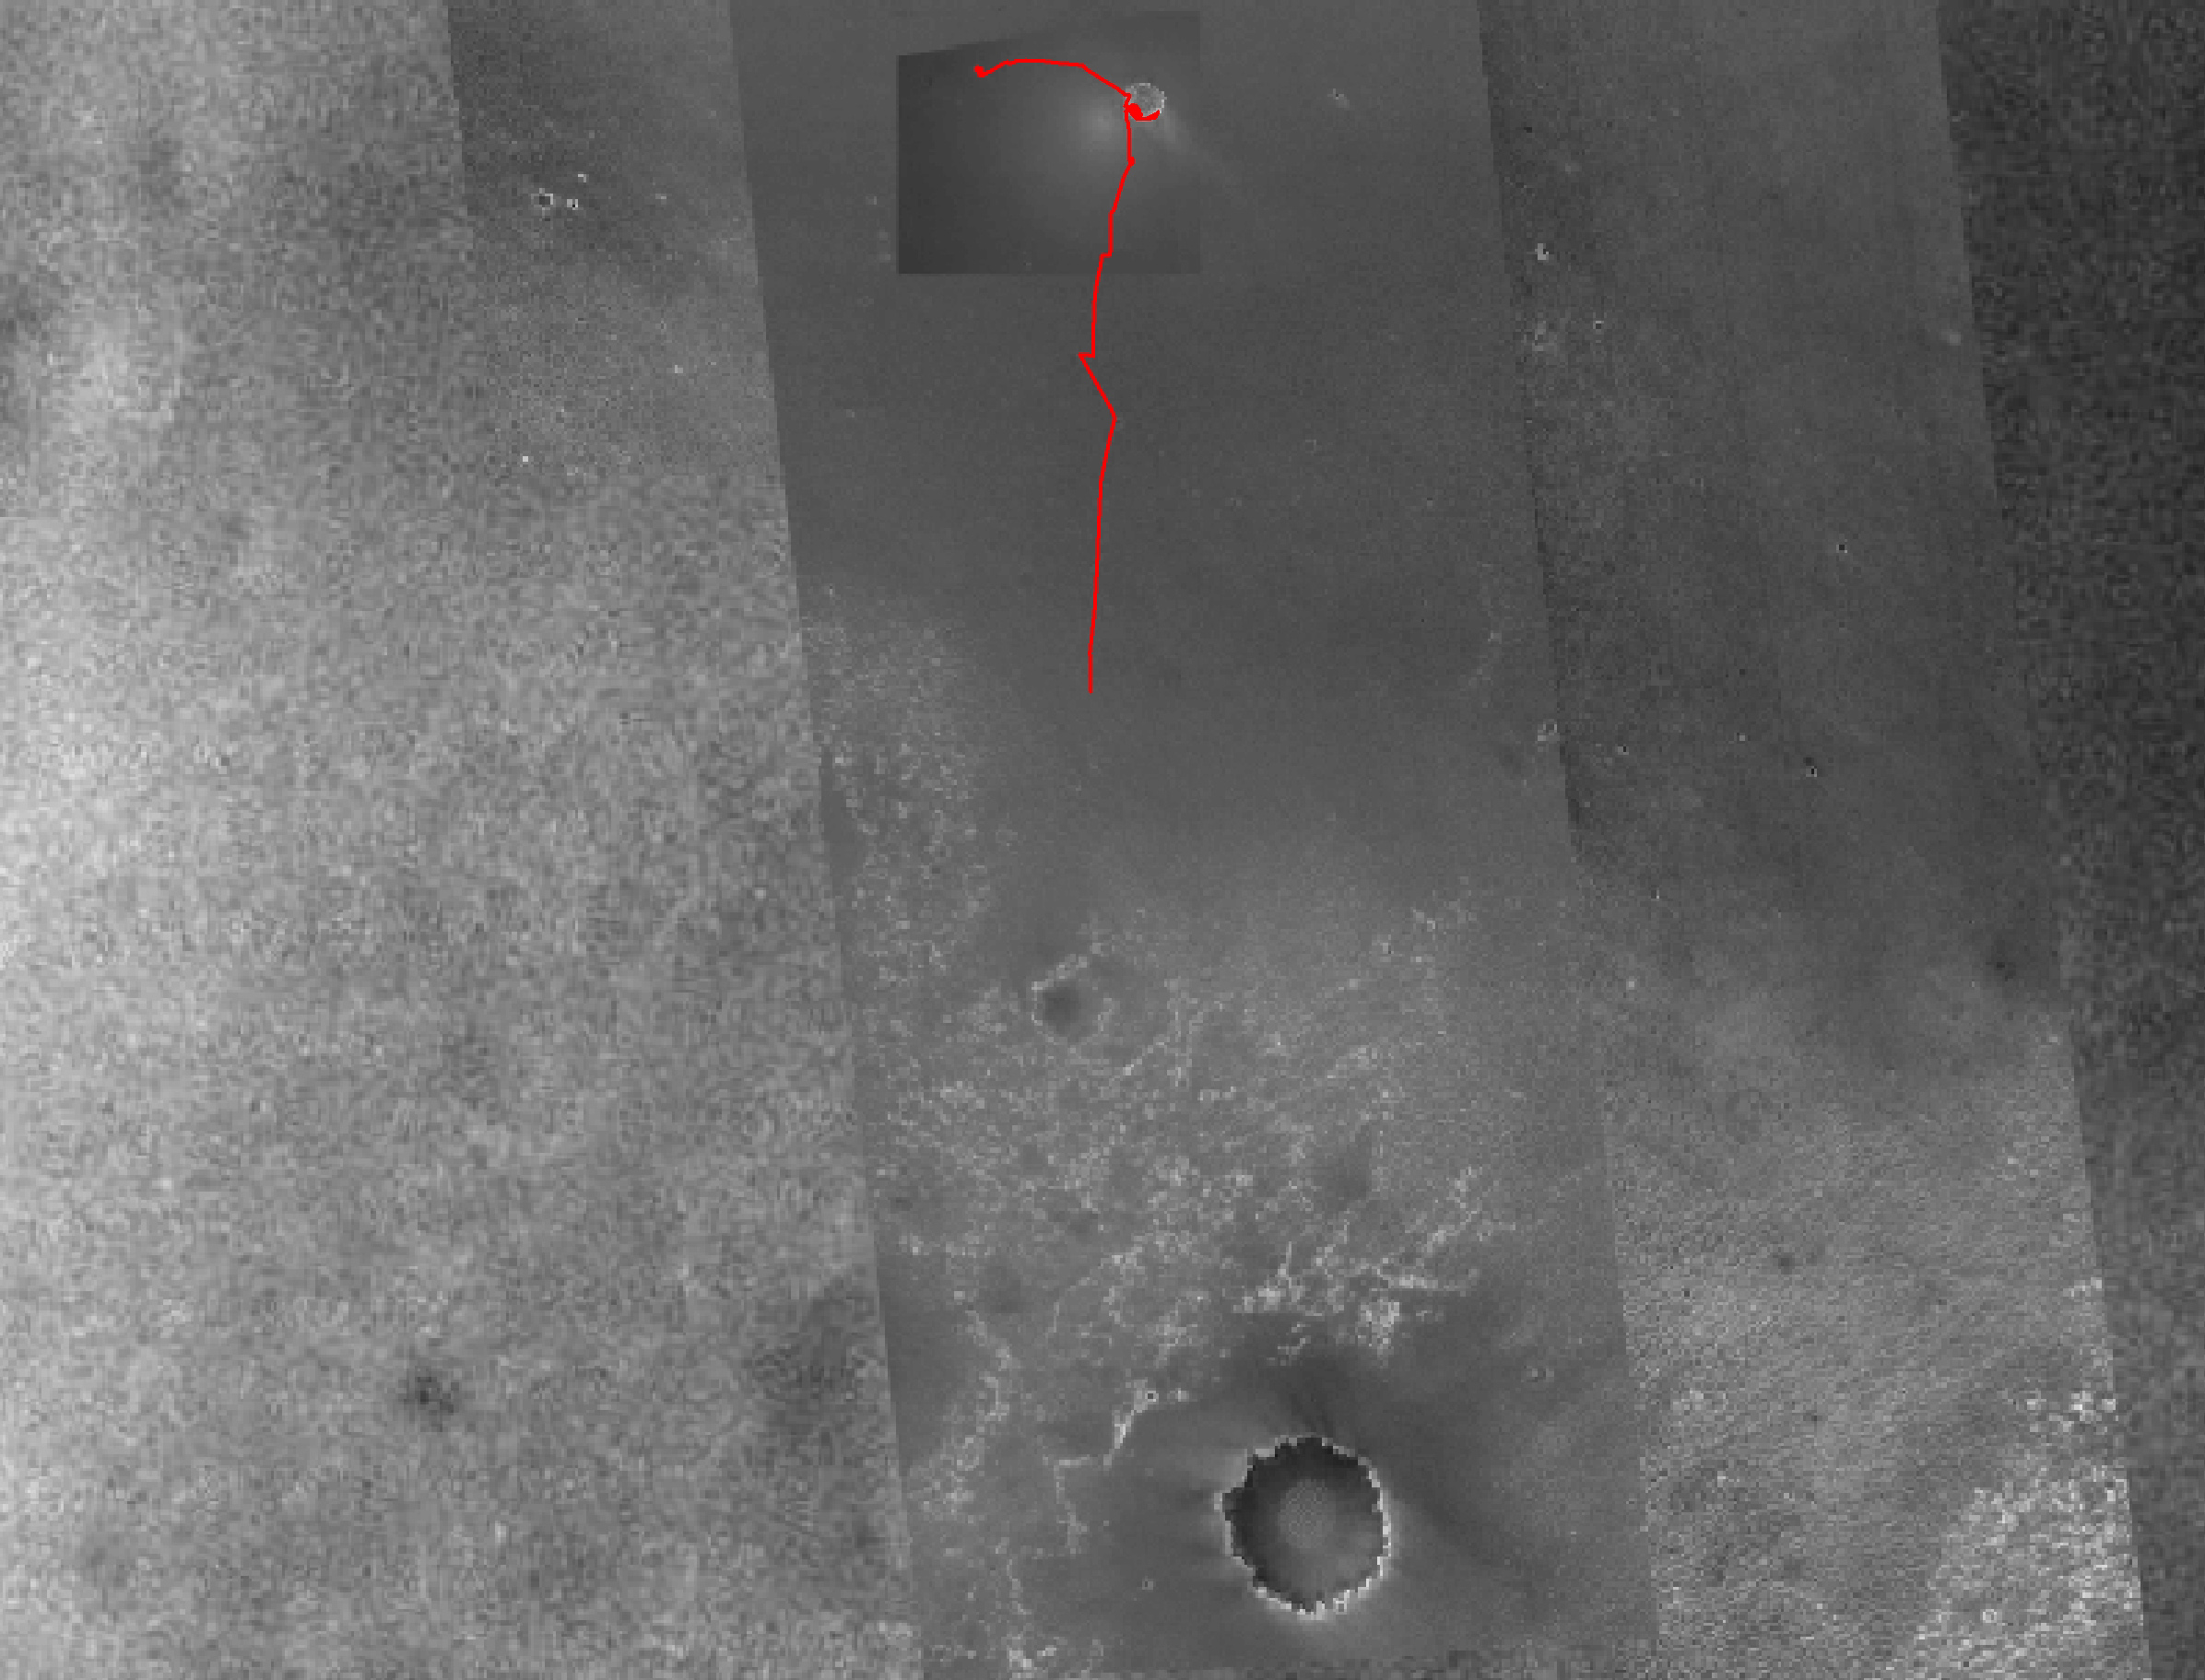

Opportunity’s Fast Progress Southward

As of the Mars Exploration Rover Opportunity’s 413th martian day, or sol, (March 23, 2005), the robot had driven a total of 4.62 kilometers (2.87 miles) since. The red line on this image traces the rover’s route. The base image is a mosaic combining images from the Mars Observer Camera on NASA’s Mars Global Surveyor orbiter, the Thermal Emission Imaging System on NASA’s Mars Odyssey orbiter, and Opportunity’s own Descent Image Motion Estimation System.

The rover has been making rapid progress southward since it finished examining its jettisoned heat shield on sol 357 (Jan. 24, 2005, one year after landing). Scientists are eager for Opportunity to reach an area to the south called the “Etched Terrain,” which appears mottled in the map’s base images and might offer access to different layers of bedrock than what the rover has seen so far. See figure 1.

As of the Mars Exploration Rover Opportunity’s 414th martian day, or sol, (March 24, 2005), the robot had driven a total of 4.81 kilometers (2.99 miles) since landing. In this two-month period, Opportunity drove 2.69 kilometers (1.67 miles). As landmarks along the route, it used craters that the rover team informally named for ships of historic voyages of exploration. See figure 2.

Figures 1 and 2 are traverse maps overlaid on a mosaic of images from NASA’s Mars Global Surveyor and Mars Odyssey orbiters and from Opportunity’s descent camera. The scale bar in figure 1 at lower left is 2 kilometers (1.24 miles) long and the scale bar in figure 2 is 1 kilometer (0.62 mile) long.

Credit: NASA/JPL/OSU/MSSS